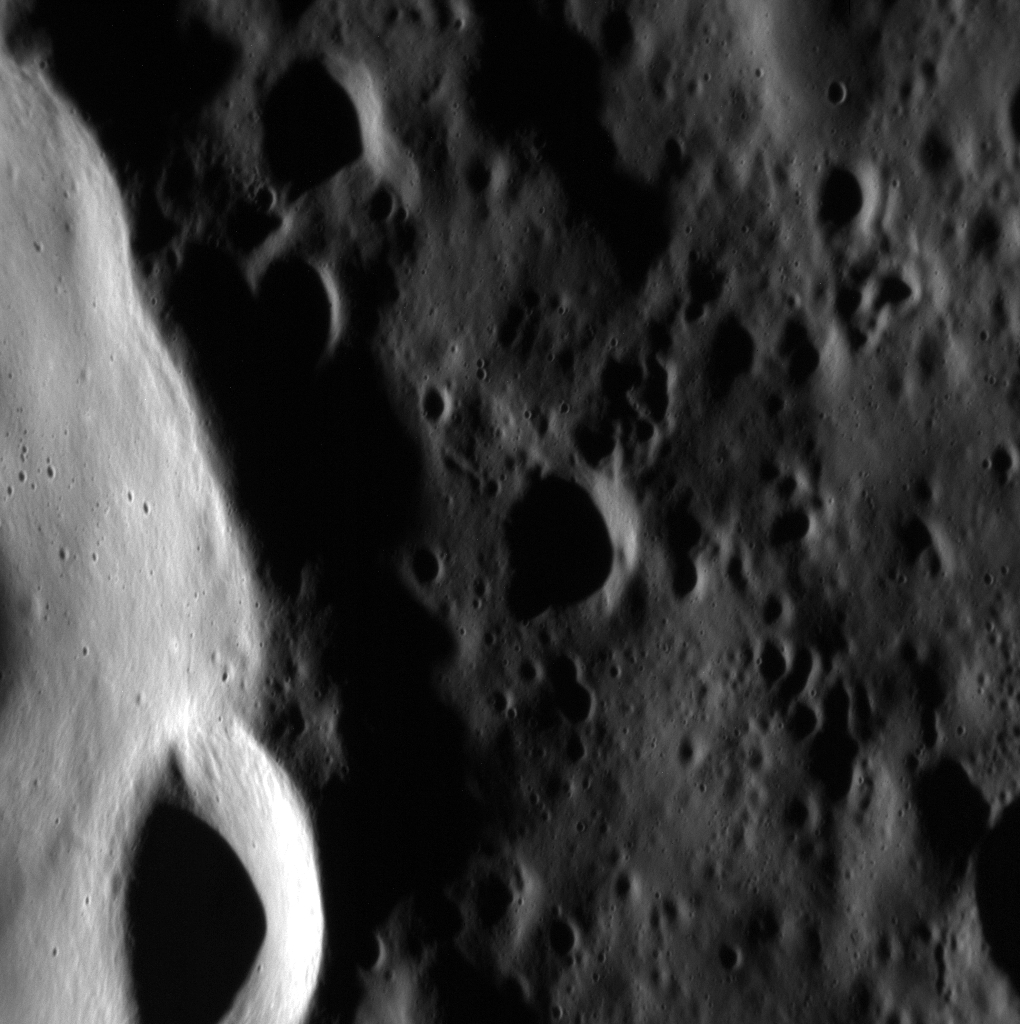

Tea Time with MESSENGER

Rikyü is an impact crater named for Sen no Rikyü, the master who was central in the development of the Japanese tea ceremony. Rikyü sits in Mercury’s northern plains and is expected to host water ice because of its persistently shadowed interior and radar-bright signature. Today’s image features a northwestern segment of the crater wall, where a 4.1 km-wide simple crater has resulted from an impact on Rikyü’s rim. This high-resolution image also provides a fantastic view of the tiny craters that mark the crater’s wall.

This image was acquired as a high-resolution targeted observation. Targeted observations are images of a small area on Mercury’s surface at resolutions much higher than the 200-meter/pixel morphology base map. It is not possible to cover all of Mercury’s surface at this high resolution, but typically several areas of high scientific interest are imaged in this mode each week.

Date acquired: August 04, 2012
Image Mission Elapsed Time (MET): 252610116
Image ID: 2330144
Instrument: Narrow Angle Camera (NAC) of the Mercury Dual Imaging System (MDIS)
Center Latitude: 80.17°
Center Longitude: 335.4° E
Resolution: 13 meters/pixel
Scale: The simple crater in the lower left corner is approximately 4.1 km wide (2.5 miles)
Incidence Angle: 82.8°
Emission Angle: 44.8°
Phase Angle: 127.6°

The MESSENGER spacecraft is the first ever to orbit the planet Mercury, and the spacecraft’s seven scientific instruments and radio science investigation are unraveling the history and evolution of the Solar System’s innermost planet. During the first two years of orbital operations, MESSENGER acquired over 150,000 images and extensive other data sets. MESSENGER is capable of continuing orbital operations until early 2015.

For information regarding the use of images, see the MESSENGER image use policy.

Credit: NASA/Johns Hopkins University Applied Physics Laboratory/Carnegie Institution of Washington